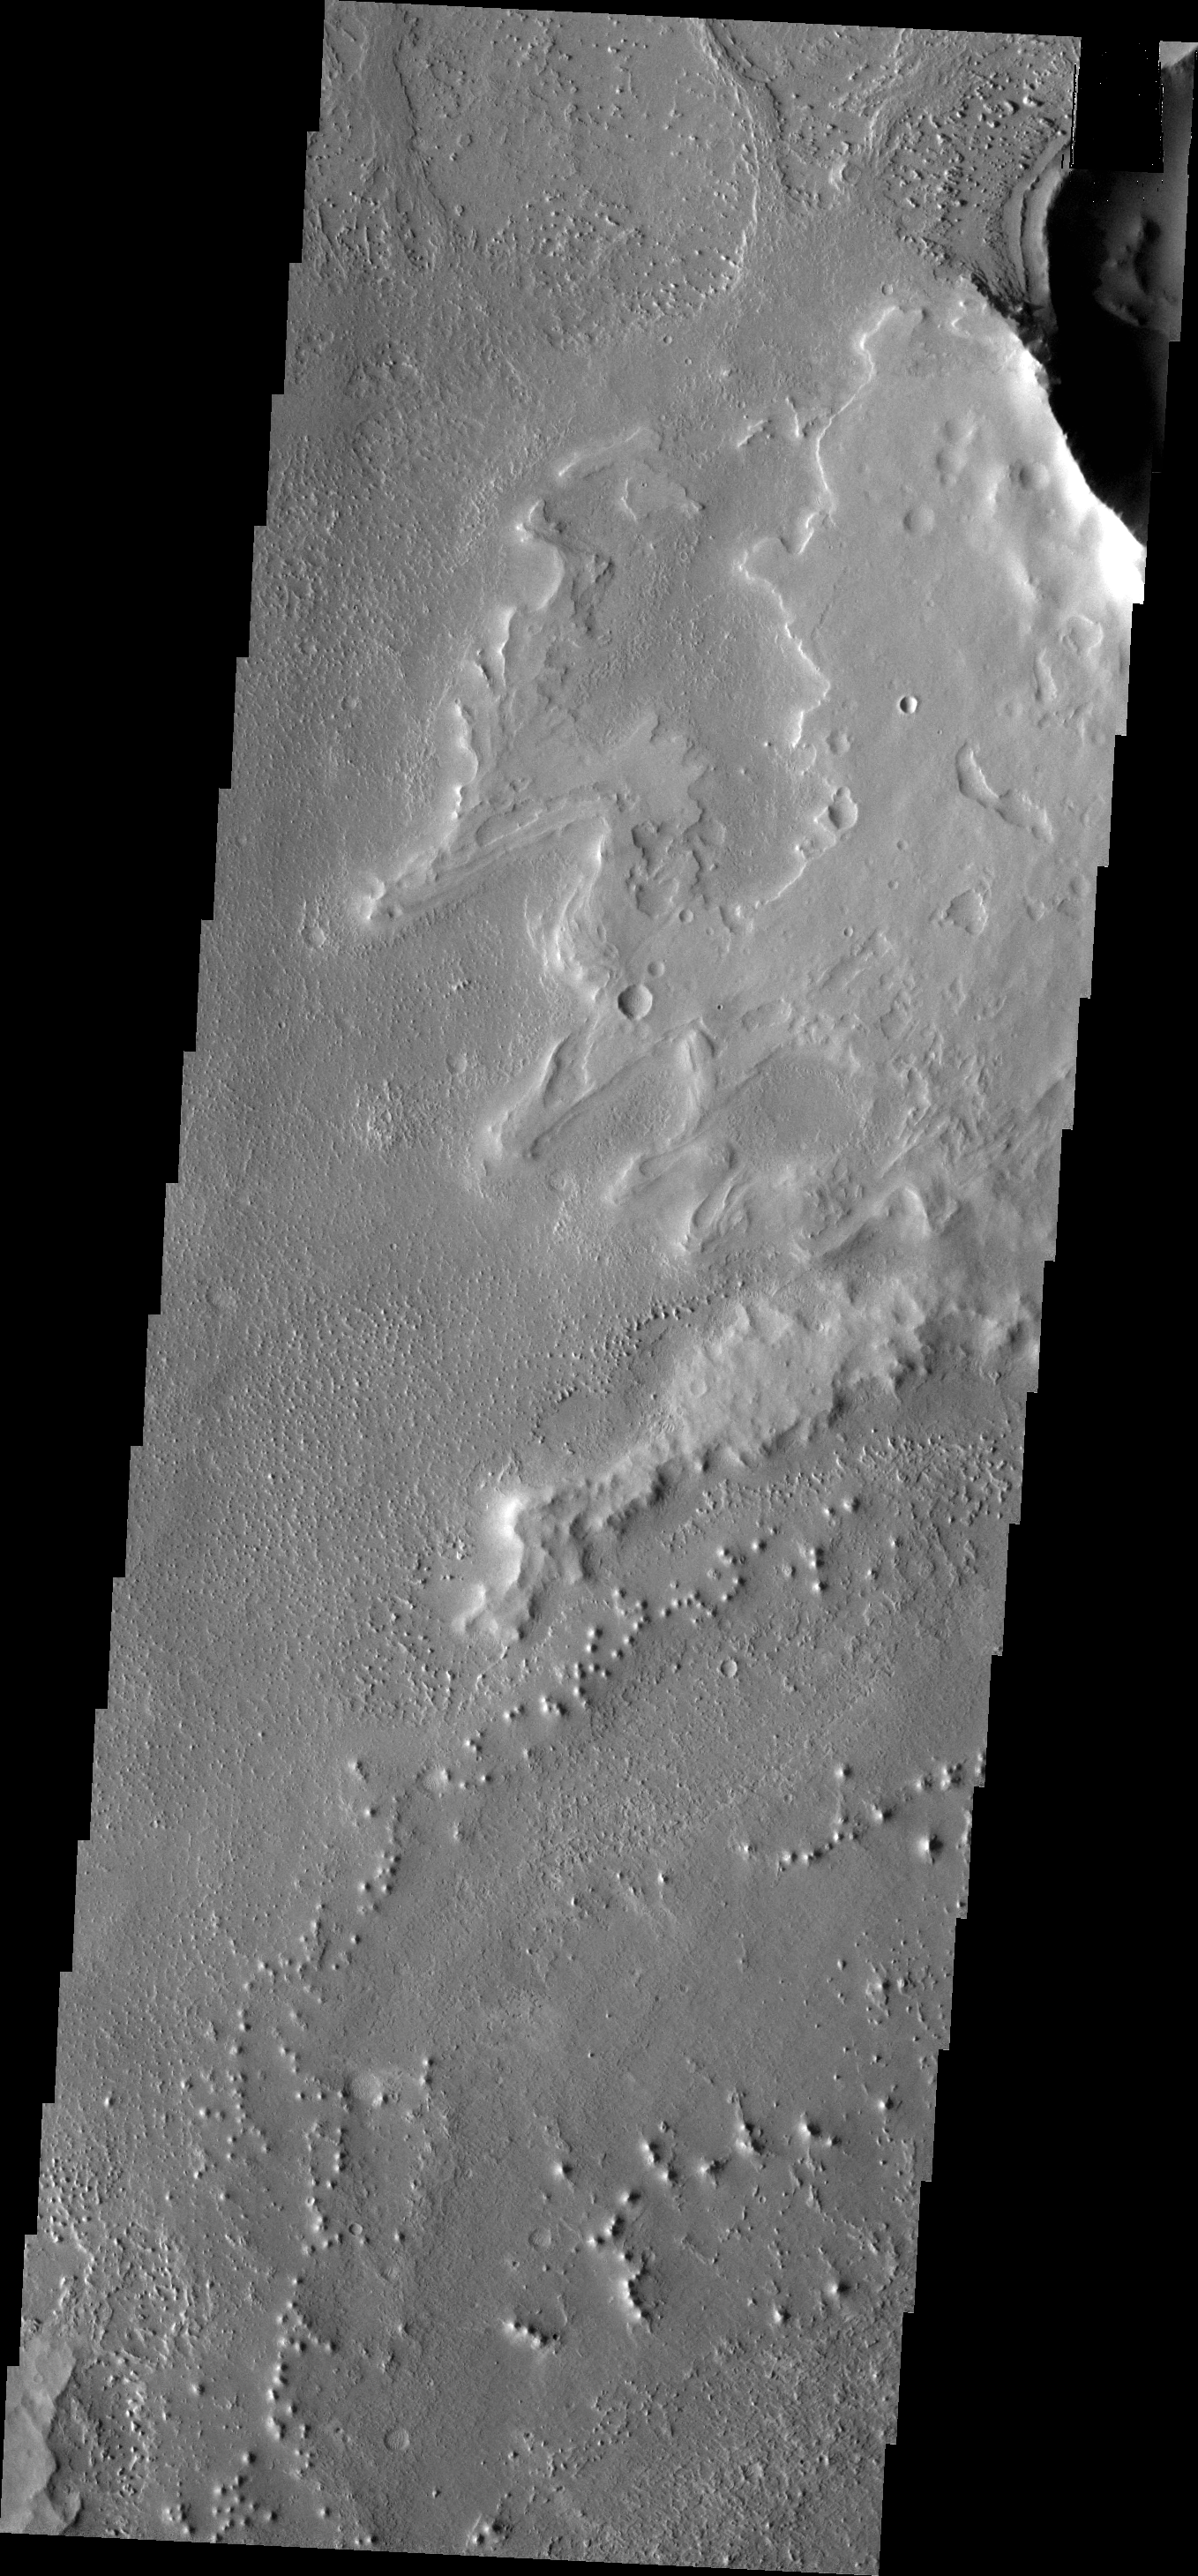

THEMIS Art #121

Do you see what I see? The higher elevations in this VIS image look like a dragon. It is facing to the left, and the small crater IS NOT the eye – but is on it’s chest. The large plateau on the right is the wing of the dragon. Do you see it?

Credit: NASA/JPL-Caltech/ASU